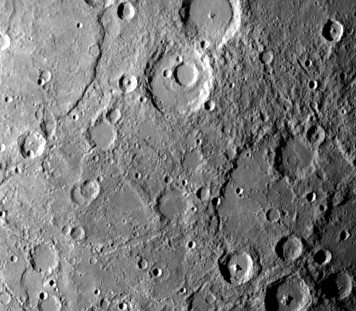

Heavily Cratered Terrain at South Pole

Mariner 10 obtained this picture (FDS 166619) of an area 460 by 640 kilometers (285 by 400 miles) in the Southern hemisphere of Mercury during its second encounter with the planet on September 21, 1974. Taken from a distance of 78,000 kilometers (48,000 miles), the photo reveals a heavily cratered terrain with a prominent scrap extending several hundred kilometers across the upper left. A 40-kilometer-diameter (25 miles) crater, nested in a larger crater, 120 kilometers (75 miles), is at top center. A basin about 240 kilometers (15 miles) in diameter is barely discernible at lower right. Crater chains produced by material ejected from a larger crater located outside the field of view appear at lower left. The smallest details measure about 1.7 kilometers (one mile).

The Mariner 10 mission, managed by the Jet Propulsion Laboratory for NASA’s Office of Space Science, explored Venus in February 1974 on the way to three encounters with Mercury-in March and September 1974 and in March 1975. The spacecraft took more than 7,000 photos of Mercury, Venus, the Earth and the Moon.

Credit: NASA/JPL/Northwestern University